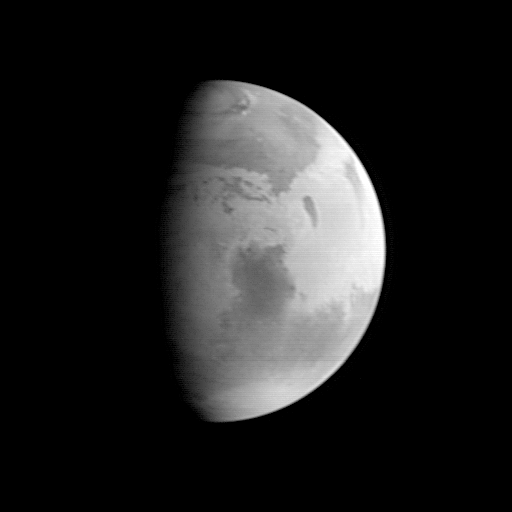

MGS Approach Image – Syrtis Major Region

This image was acquired by the Mars Global Surveyor (MGS) Mars Orbiter Camera (MOC) on August 20, 1997, when MGS was 5.51 million kilometers (3.42 million miles) and 22 days from encounter. At this distance, the MOC’s resolution is about 20.6 km per picture element, and the 6800 km (4200 mile) diameter planet is about 330 pixels across. North is at the top of the image. The MGS spacecraft pointed the camera at the center of the planet (near the dark, morning sunrise line, or terminator) at 23.6° N, 307.3° W. The irregularity of the terminator seen in this image results from contrast processing. This image shows the prominent dark feature Syrtis Major, believed to be a relatively dust-free area of bedrock outcrop and sand dunes. The large Hellas impact basin (2000 km or 1250 miles across) is seen at the bottom of the picture. Clouds from the south polar region fill the basin. The north polar residual ice cap, surrounded by a dark annulus of sand, is seen at the top of the picture.

Launched on November 7, 1996, Mars Global Surveyor will enter Mars orbit on Thursday, September 11 around 6:30 PM PDT. After Mars Orbit Insertion, the spacecraft will use atmospheric drag to reduce the size of its orbit, achieving a circular orbit only 400 km (248 mi) above the surface in March 1998, when mapping operations will begin. At that time, MOC narrow angle images will be 14,000 times higher resolution than this picture, and global wide angle images will be 3 times better.

Malin Space Science Systems and the California Institute of Technology built the MOC using spare hardware from the Mars Observer mission. MSSS operates the camera from its facilities in San Diego, CA. The Jet Propulsion Laboratory operates the Mars Global Surveyor spacecraft with its industrial partner, Lockheed Martin Astronautics, from facilities in Pasadena, CA and Denver, CO.

Credit: NASA/JPL/Malin Space Science Systems